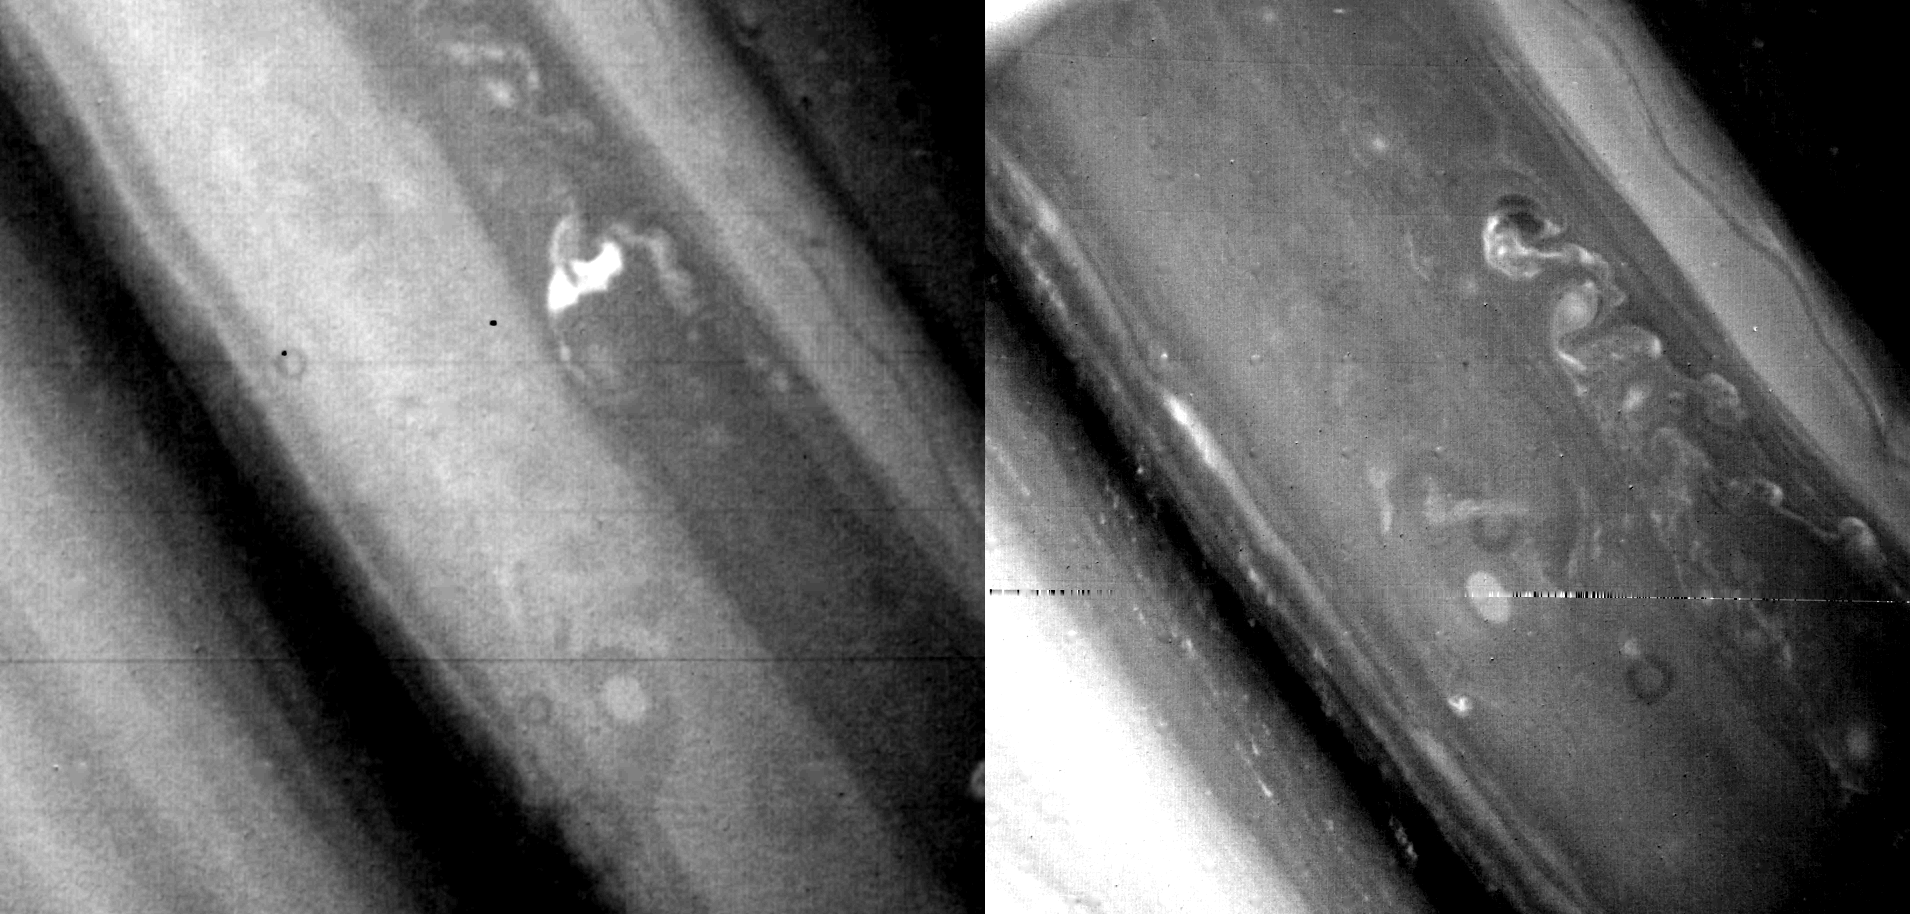

Saturn’s North Temperate Region

This comparison shows Saturn’s north temperate region as viewed Nov. 5, 1980, by Voyager 1 (left) and Aug. 21 by its sister craft, Voyager 2, from a range of 5 million kilometers (3.1 million miles). The large bright oval feature in the lower right of each frame measures about 2,500 km. (1,550 mi.) across. This feature, a gigantic storm system in the planet’s atmosphere, was first observed by Voyager 1 almost exactly one year ago. Thus, as on Jupiter, some storms in Saturn’s atmosphere are quite long-lived compared to their smaller terrestrial counterparts. By contrast, the pattern of convective disturbances to the north (upper right) undergoes rapid changes in a matter of even a few days. In some respects, these features resemble gigantic thunderstorms. The largest bright feature in the Voyager 1 photograph extends about 7,500 km. (4,650 mi.) from north to south. These giant storms lie within one of the strongest westward-flowing currents observed in the atmosphere, with wind speeds of about 20 meters-per-second (45 mph). The smallest visible features here are about 100 km. (62 mi.) across. The Voyager project is managed for NASA by the Jet Propulsion Laboratory, Pasadena, Calif.

Credit: NASA/JPL